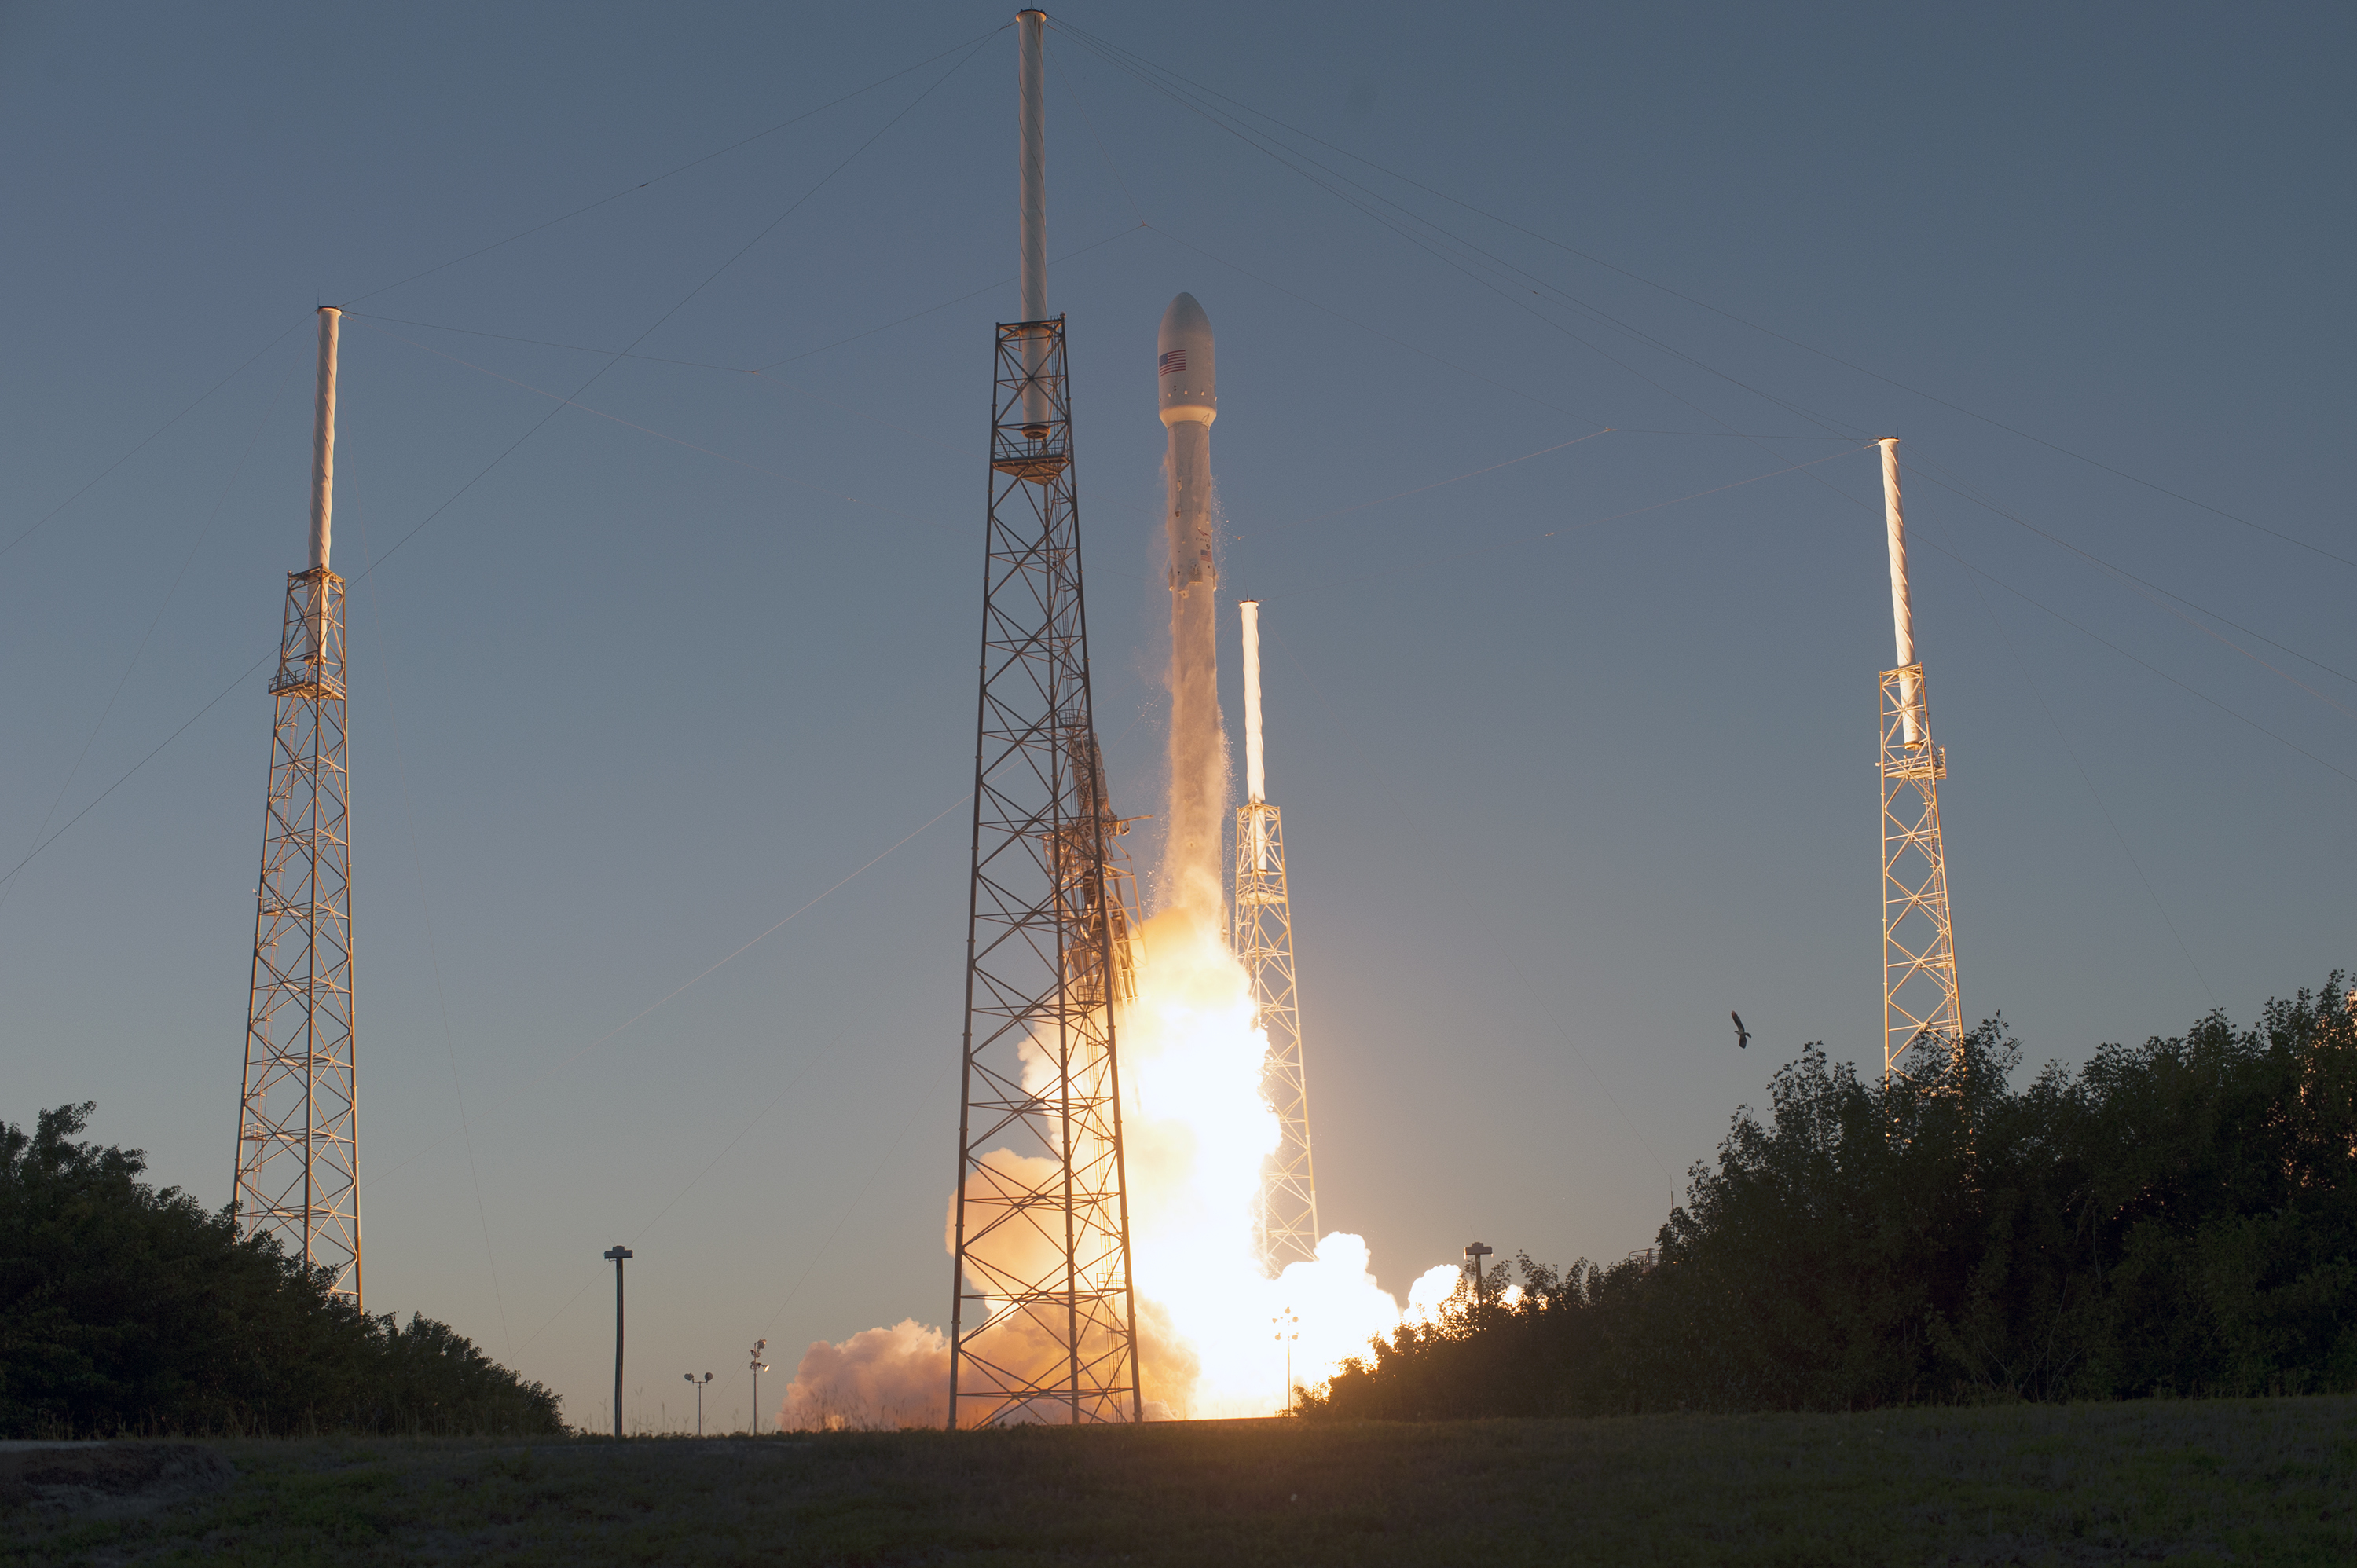

Deep Space Climate Observatory (DSCOVR) lifted off from Cape Canaveral

KSC-2015-1363 (02/11/2015) --- The SpaceX Falcon 9 rocket carrying NOAA’s Deep Space Climate Observatory spacecraft, or DSCOVR, lifts off from Space Launch Complex 40 at Cape Canaveral Air Force Station in Florida at 6:03 p.m. EST. DSCOVR is a partnership between NOAA, NASA and the U.S. Air Force, and will maintain the nation's real-time solar wind monitoring capabilities.

Credit: NASA/Tony Gray and Tim Powers